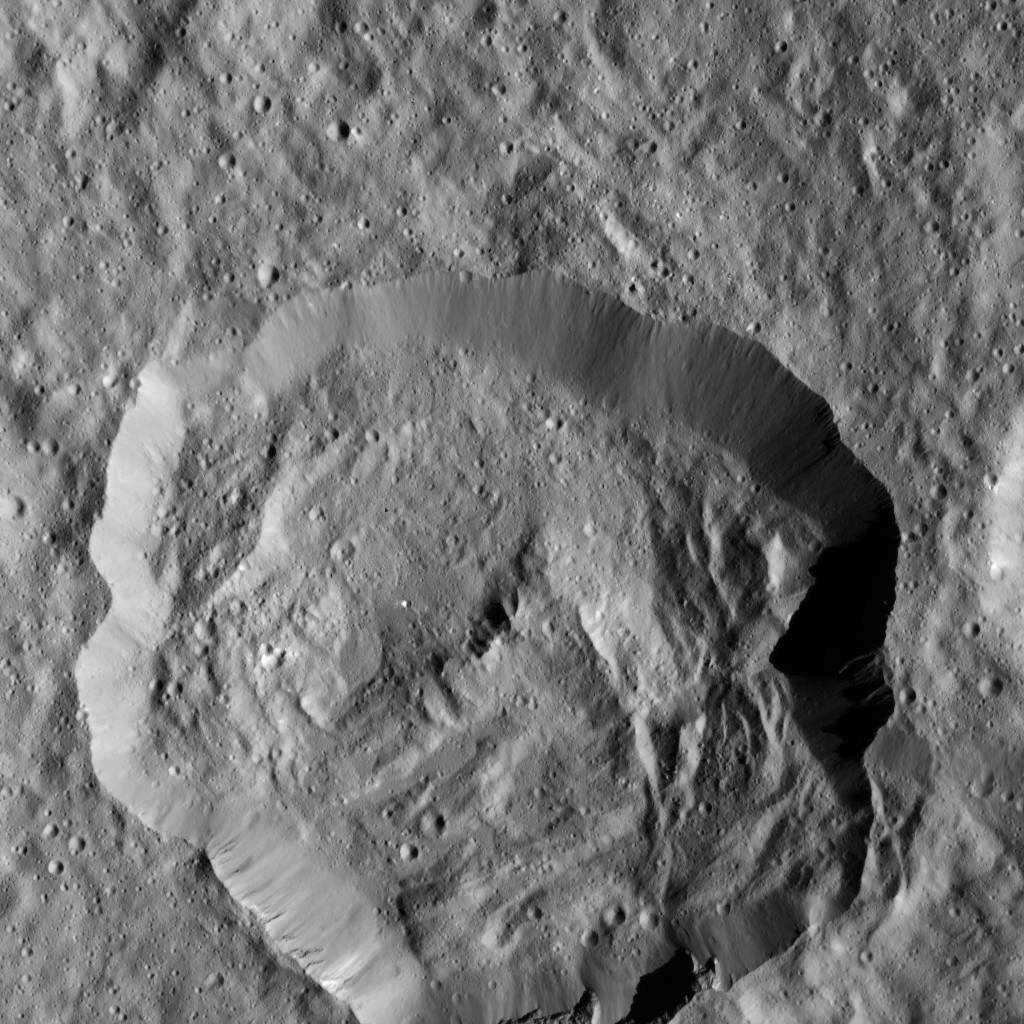

Dawn LAMO Image 5

This view of the Cerean crater Victa was captured by NASA’s Dawn spacecraft on Dec. 19, 2015. The steep-walled crater is approximately 19 miles (30 kilometers) in diameter, and was named for the Roman goddess of food and nourishment.

Dawn took this image from its low-altitude mapping orbit (LAMO), at an approximate altitude of 240 miles (385 kilometers) above Ceres. The image resolution is 120 feet (35 meters) per pixel.

Dawn’s mission is managed by JPL for NASA’s Science Mission Directorate in Washington. Dawn is a project of the directorate’s Discovery Program, managed by NASA’s Marshall Space Flight Center in Huntsville, Alabama. UCLA is responsible for overall Dawn mission science. Orbital ATK, Inc., in Dulles, Virginia, designed and built the spacecraft. The German Aerospace Center, the Max Planck Institute for Solar System Research, the Italian Space Agency and the Italian National Astrophysical Institute are international partners on the mission team.

Credit: NASA/JPL-Caltech/UCLA/MPS/DLR/IDA